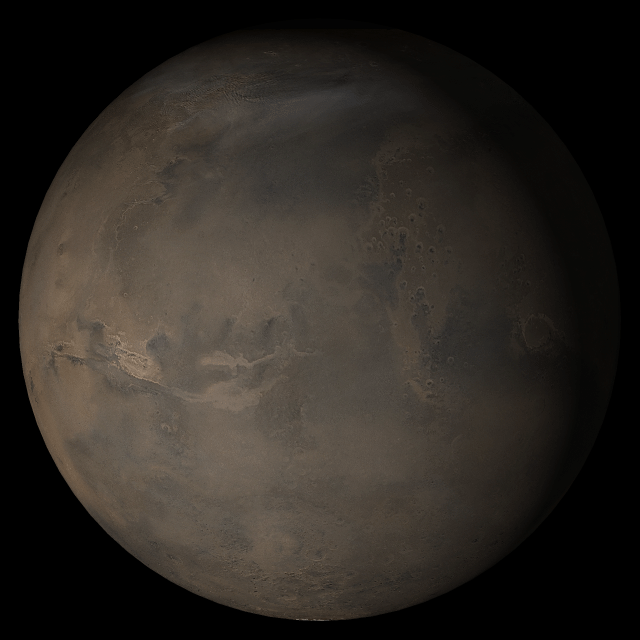

Mars at Ls 324°: Acidalia/Mare Erythraeum

8 November 2005
This picture is a composite of Mars Global Surveyor (MGS) Mars Orbiter Camera (MOC) daily global images acquired at Ls 324° during a previous Mars year. This month, Mars looks similar, as Ls 324° occurs in mid-November 2005. The picture shows the Acidalia/Mare Erythraeum face of Mars. Over the course of the month, additional faces of Mars as it appears at this time of year are being posted for MOC Picture of the Day. Ls, solar longitude, is a measure of the time of year on Mars. Mars travels 360° around the Sun in 1 Mars year. The year begins at Ls 0°, the start of northern spring and southern autumn.

Season: Northern Winter/Southern Summer

Credit: NASA/JPL/Malin Space Science Systems